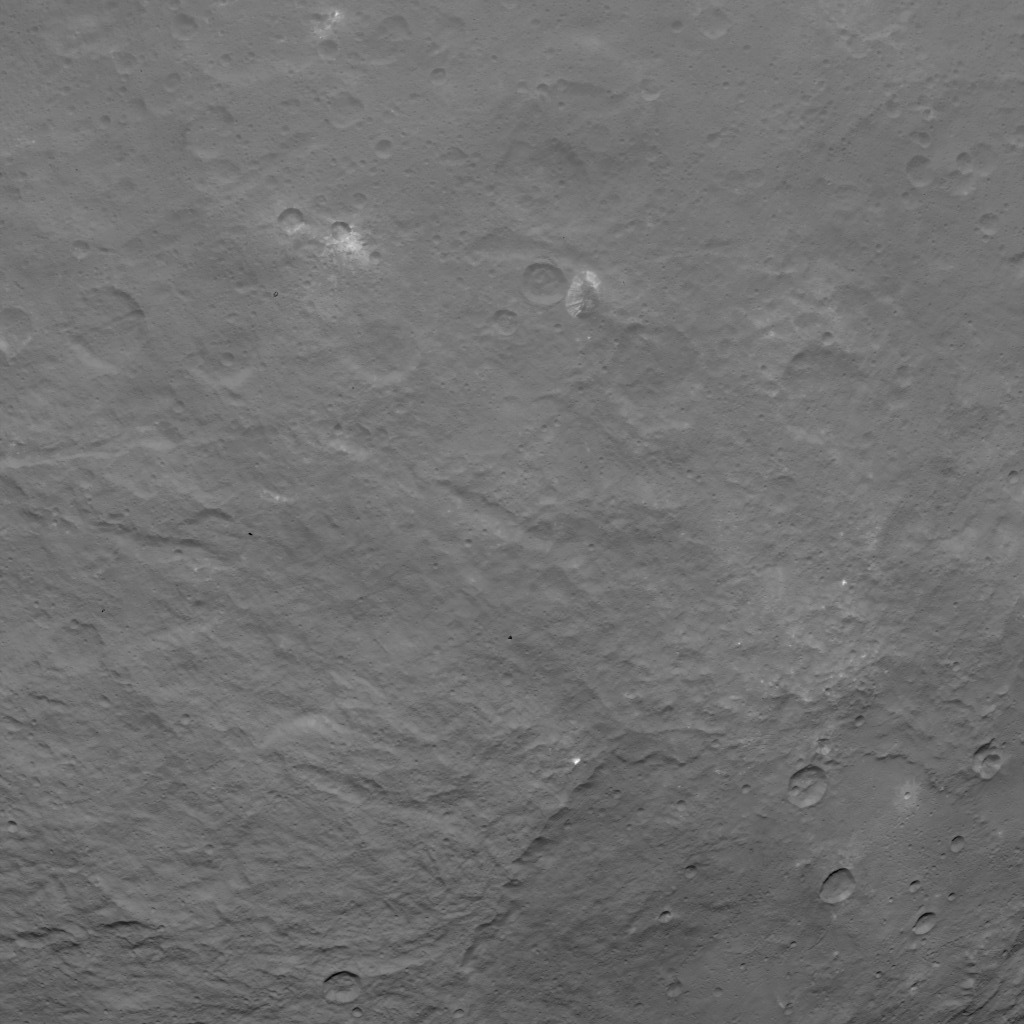

Dawn Survey Orbit Image 18

This image, taken by NASA’s Dawn spacecraft, shows dwarf planet Ceres from an altitude of 2,700 miles (4,400 kilometers). The image, with a resolution of 1,400 feet (410 meters) per pixel, was taken on June 18, 2015. A mountain 3 miles (5 kilometers) high, surrounded by relatively smooth terrain, can be seen here. North on Ceres is to the upper left.

Dawn’s mission is managed by JPL for NASA’s Science Mission Directorate in Washington. Dawn is a project of the directorate’s Discovery Program, managed by NASA’s Marshall Space Flight Center in Huntsville, Alabama. UCLA is responsible for overall Dawn mission science. Orbital ATK, Inc., in Dulles, Virginia, designed and built the spacecraft. The German Aerospace Center, the Max Planck Institute for Solar System Research, the Italian Space Agency and the Italian National Astrophysical Institute are international partners on the mission team.

Credit: NASA/JPL-Caltech/UCLA/MPS/DLR/IDA